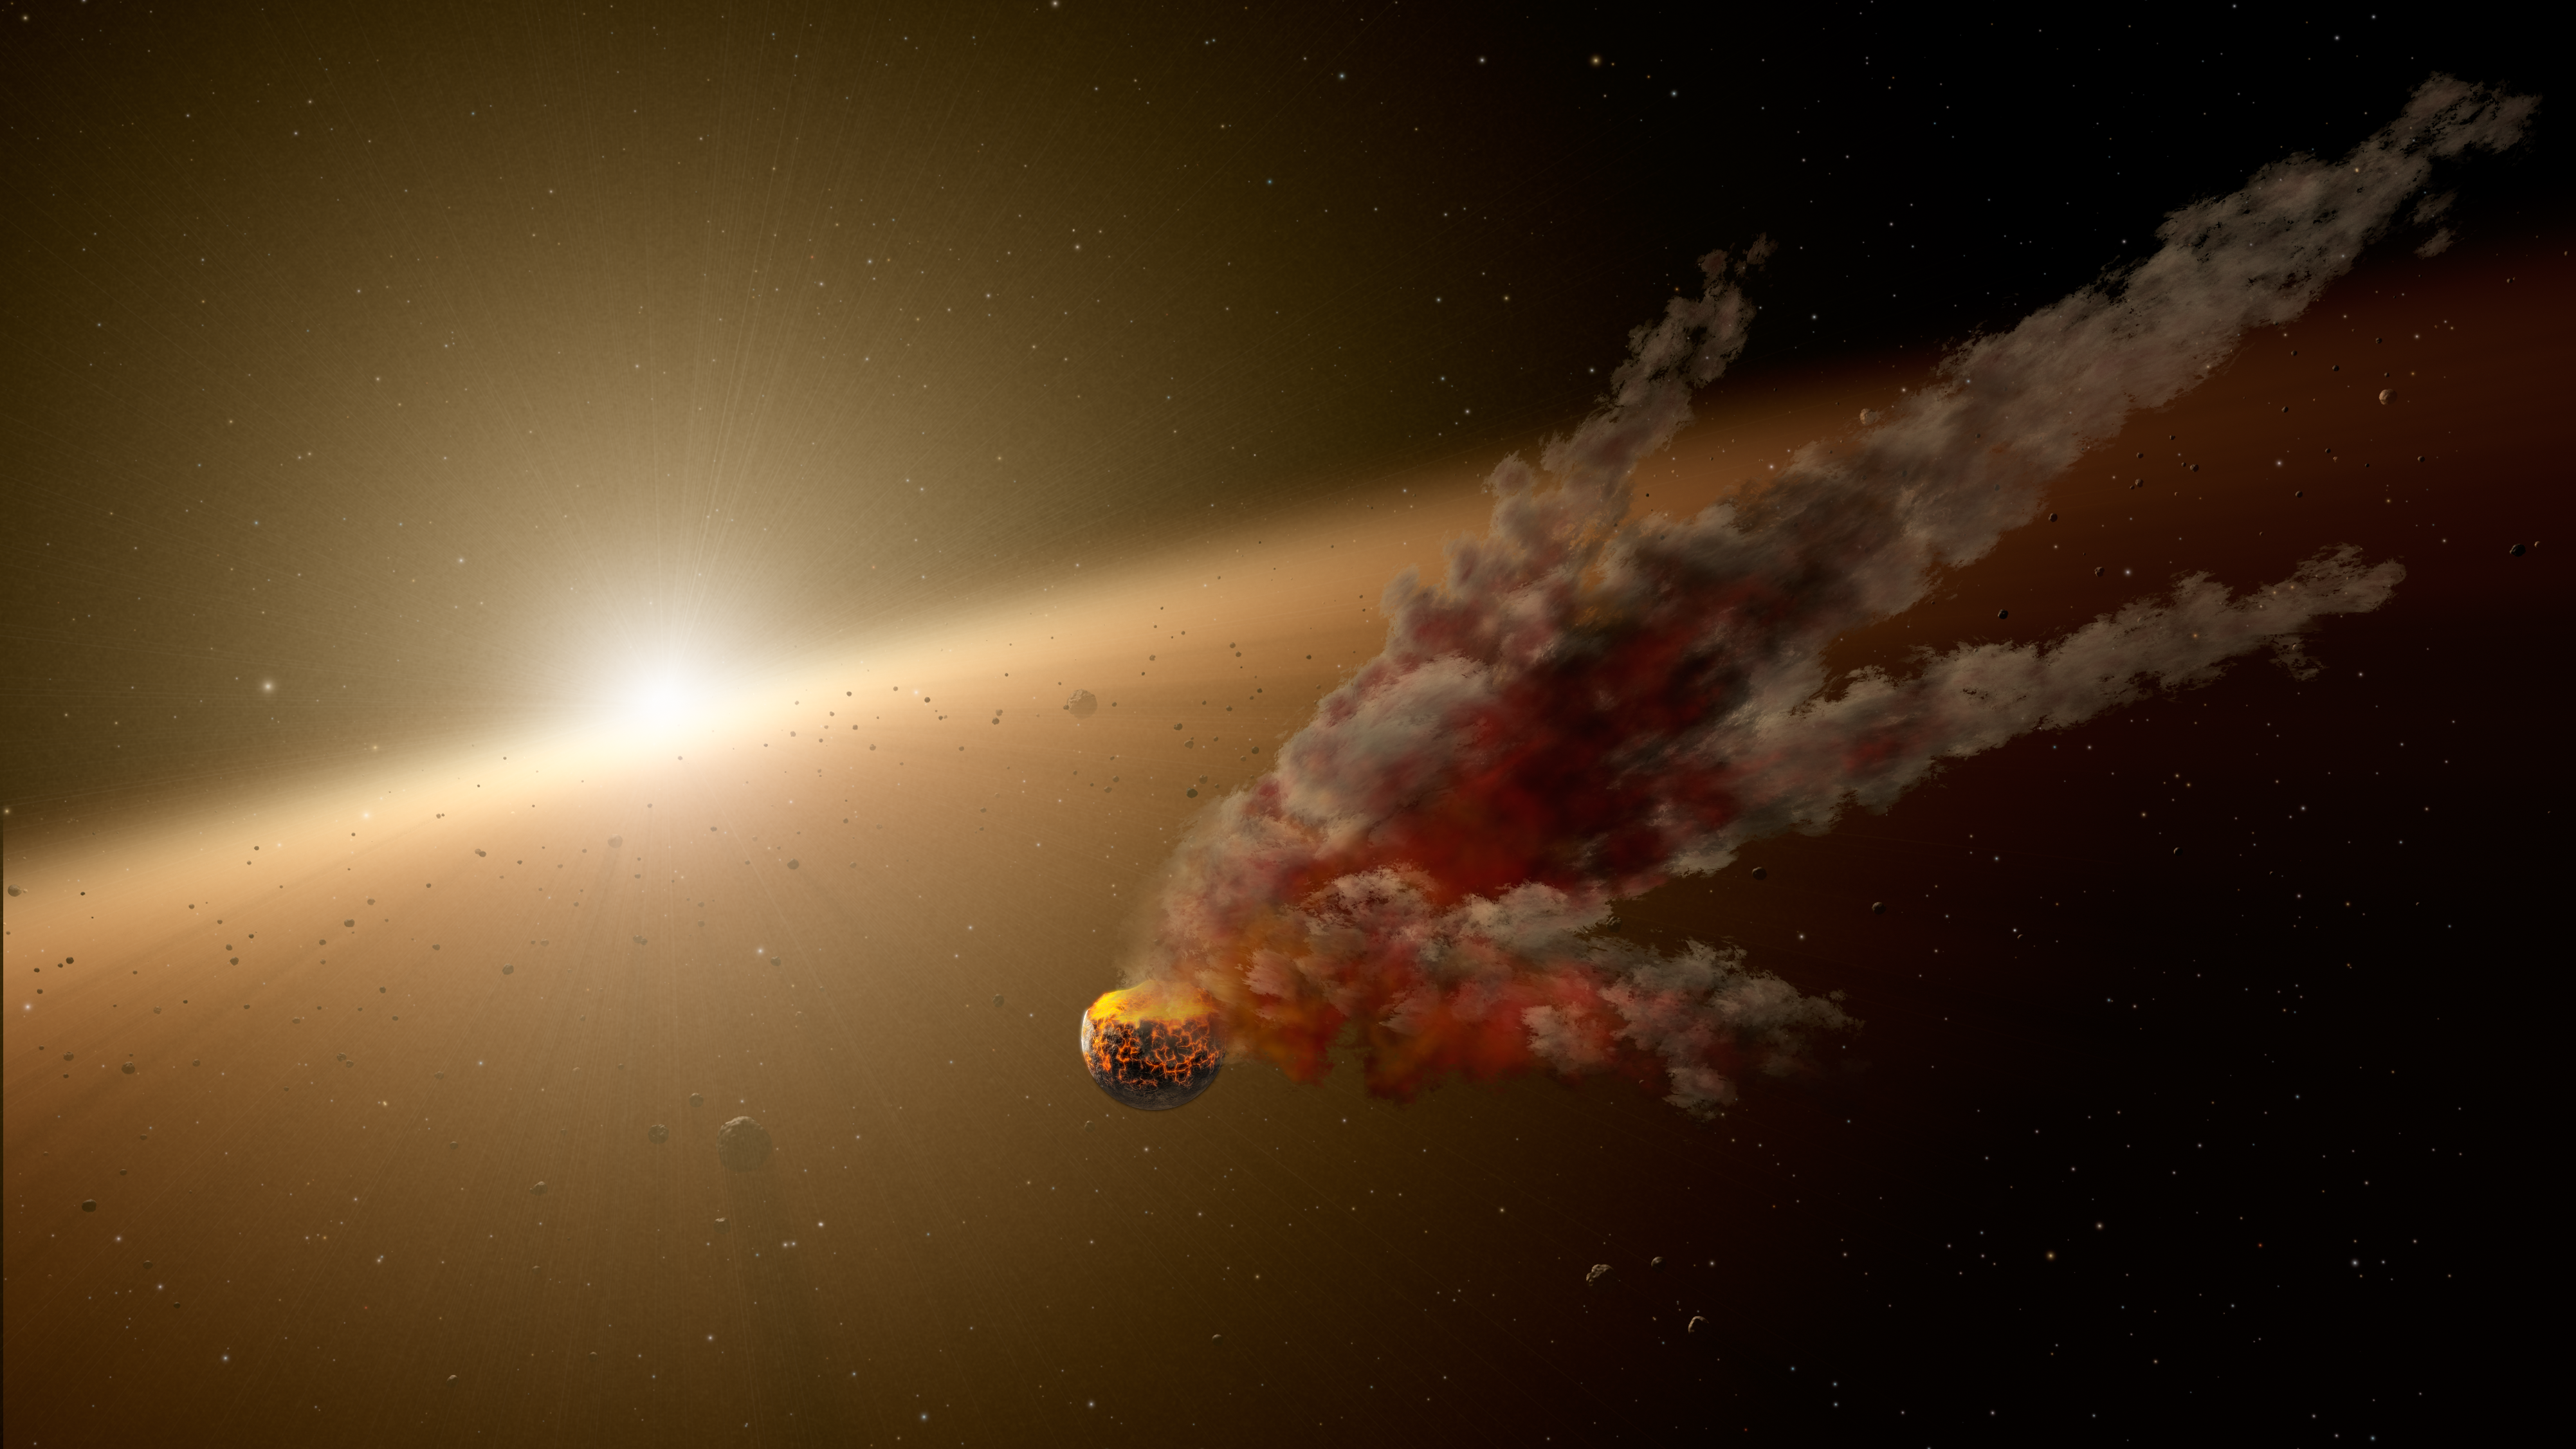

Building Planets Through Collisions

Planets, including those like our own Earth, form from epic collisions between asteroids and even bigger bodies, called proto-planets. Sometimes the colliding bodies are ground to dust, and sometimes they stick together to ultimately form larger, mature planets.

This artist's conception shows one such smash-up, the evidence for which was collected by NASA's Spitzer Space Telescope. Spitzer's infrared vision detected a huge eruption around the star NGC 2547-ID8 between August 2012 and 2013. Scientists think the dust was kicked up by a massive collision between two large asteroids. They say the smashup took place in the star's "terrestrial zone," the region around stars where rocky planets like Earth take shape.

NGC 2547-ID8 is a sun-like star located about 1,200 light-years from Earth in the constellation Vela. It is about 35 million years old, the same age our young sun was when its rocky planets were finally assembled via massive collisions -- including the giant impact on proto-Earth that led to the formation of the moon. The recent impact witnessed by Spitzer may be a sign of similar terrestrial planet building. Near-real-time studies like these help astronomers understand how the chaotic process works.

Credit: NASA/JPL-Caltech/R. Hurt (IPAC)